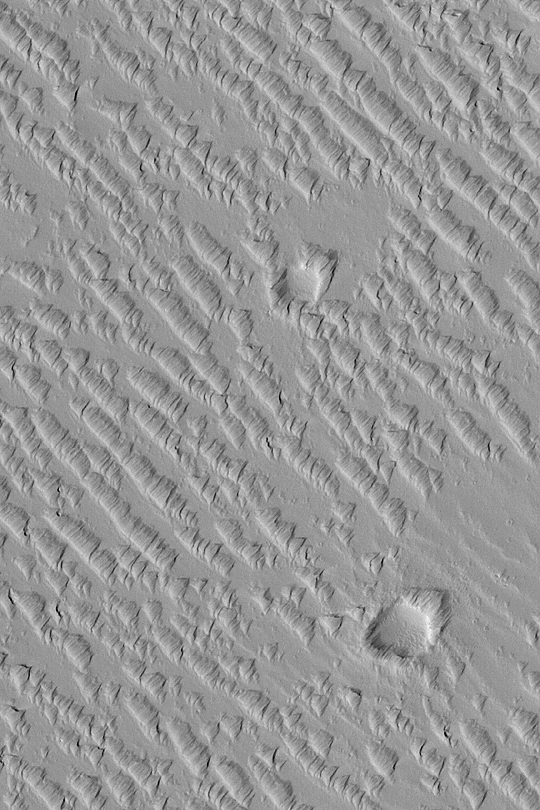

Wind-Eroded Terrain in Tharsis

MGS MOC Release No. MOC2-373, 27 May 2003

This May 2003 Mars Global Surveyor (MGS) Mars Orbiter Camera (MOC) image shows a suite of wind-sculpted ridges on the plains northwest of the Tharsis volcano, Ascraeus Mons. The two circular features are old meteor impact craters. The ridges running from upper left toward lower right may have once been sand dunes. These dunes and the two craters were later covered by thick accumulations of dust or volcanic ash, and this fine material was later eroded by wind to form the somewhat triangular tails and markings that point toward the upper right. The area shown is 1.7 km (1.1 mi) wide and located near 16.0°N, 107.6°W. Sunlight illuminates the scene from the lower left.

Credit: NASA/JPL/Malin Space Science Systems